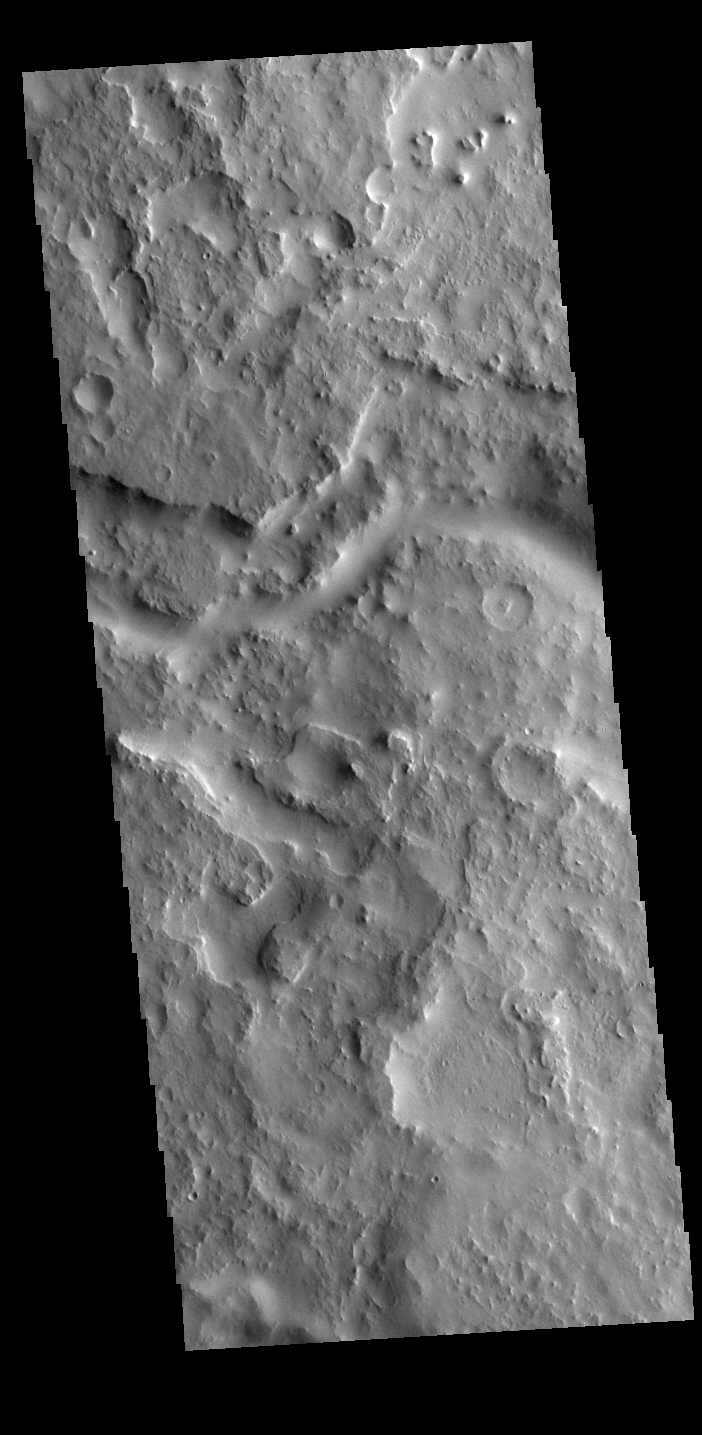

Indus Vallis

This VIS image shows a small section of Indus Vallis. Indus Vallis is located in northern Terra Sabaea.

Credit: NASA/JPL-Caltech/ASU